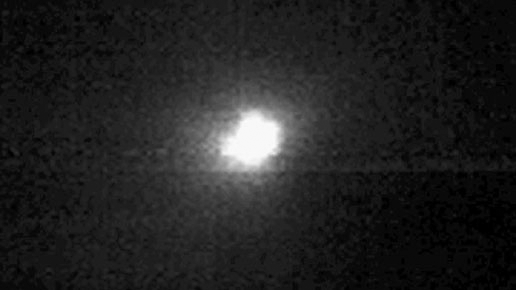

Journey to a Comet (Animation)

Quick Time Movie for PIA02117 Journey to a Comet

This movie shows Deep Impact’s approach to comet Tempel 1. It is made up of images taken by the spacecraft’s medium-resolution camera from May 1 to July 2, 3:50 Universal Time. The spacecraft detected three outbursts during this time period, on June 14, June 22 and July 2. The outbursts appear as flickers or bursts of light. The movie ends during the middle of the final outburst.

Credit: NASA/JPL-Caltech/UMD